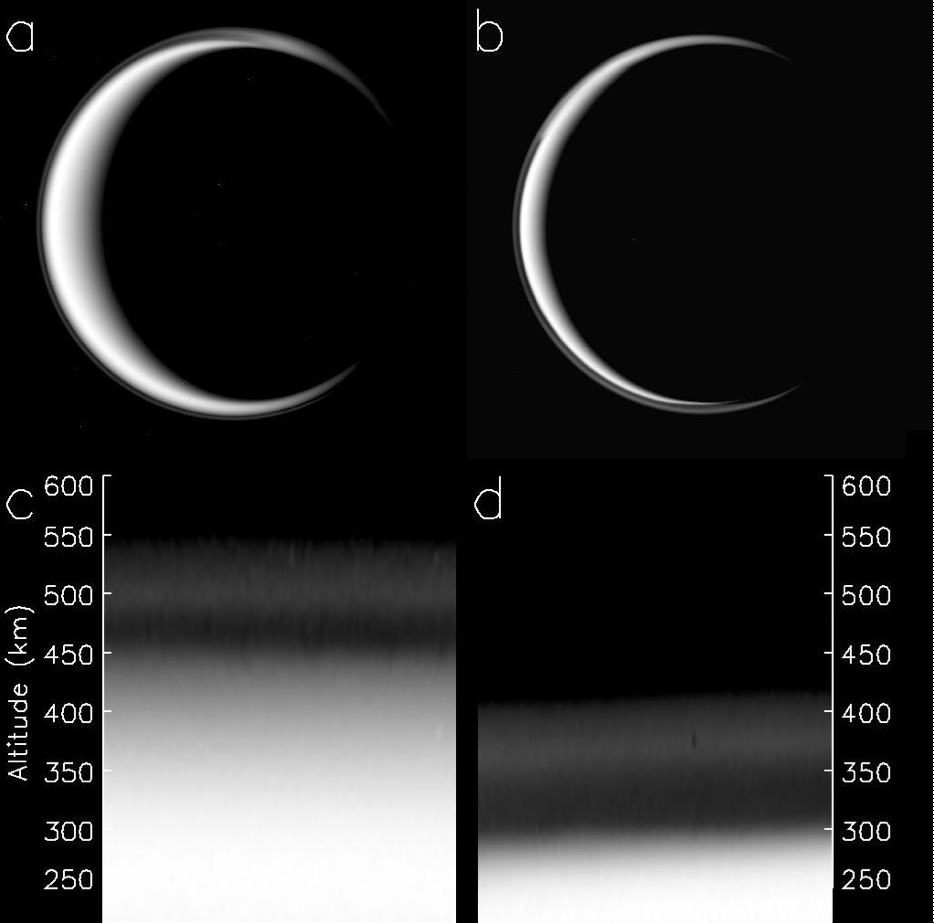

Titan’s Haze is Falling

The change in Titan’s haze layer is illustrated in this figure, derived from data obtained by NASA’s Cassini spacecraft. The picture of Titan in panel a was taken on May 3, 2006, while the picture in panel b was taken on April 2, 2010, several months after Titan’s equinox in August of 2009. The geometries and solar illumination in both images are similar, though Titan’s north pole is at about the one o’clock position (32 degrees) from vertical in panel a and nearly vertical in panel b. Pictures c and d magnify the outer regions and show the difference in altitude of the haze layer (near 500 kilometers [310 miles] in c and near 380 km [240 miles] in d).

The Cassini-Huygens mission is a cooperative project of NASA, the European Space Agency and the Italian Space Agency. The Jet Propulsion Laboratory, a division of the California Institute of Technology in Pasadena, manages the mission for NASA’s Science Mission Directorate, Washington, D.C. The Cassini orbiter and its two onboard cameras were designed, developed and assembled at JPL. The imaging operations center is based at the Space Science Institute in Boulder, Colo.

Credit: NASA/JPL/Space Science Institute